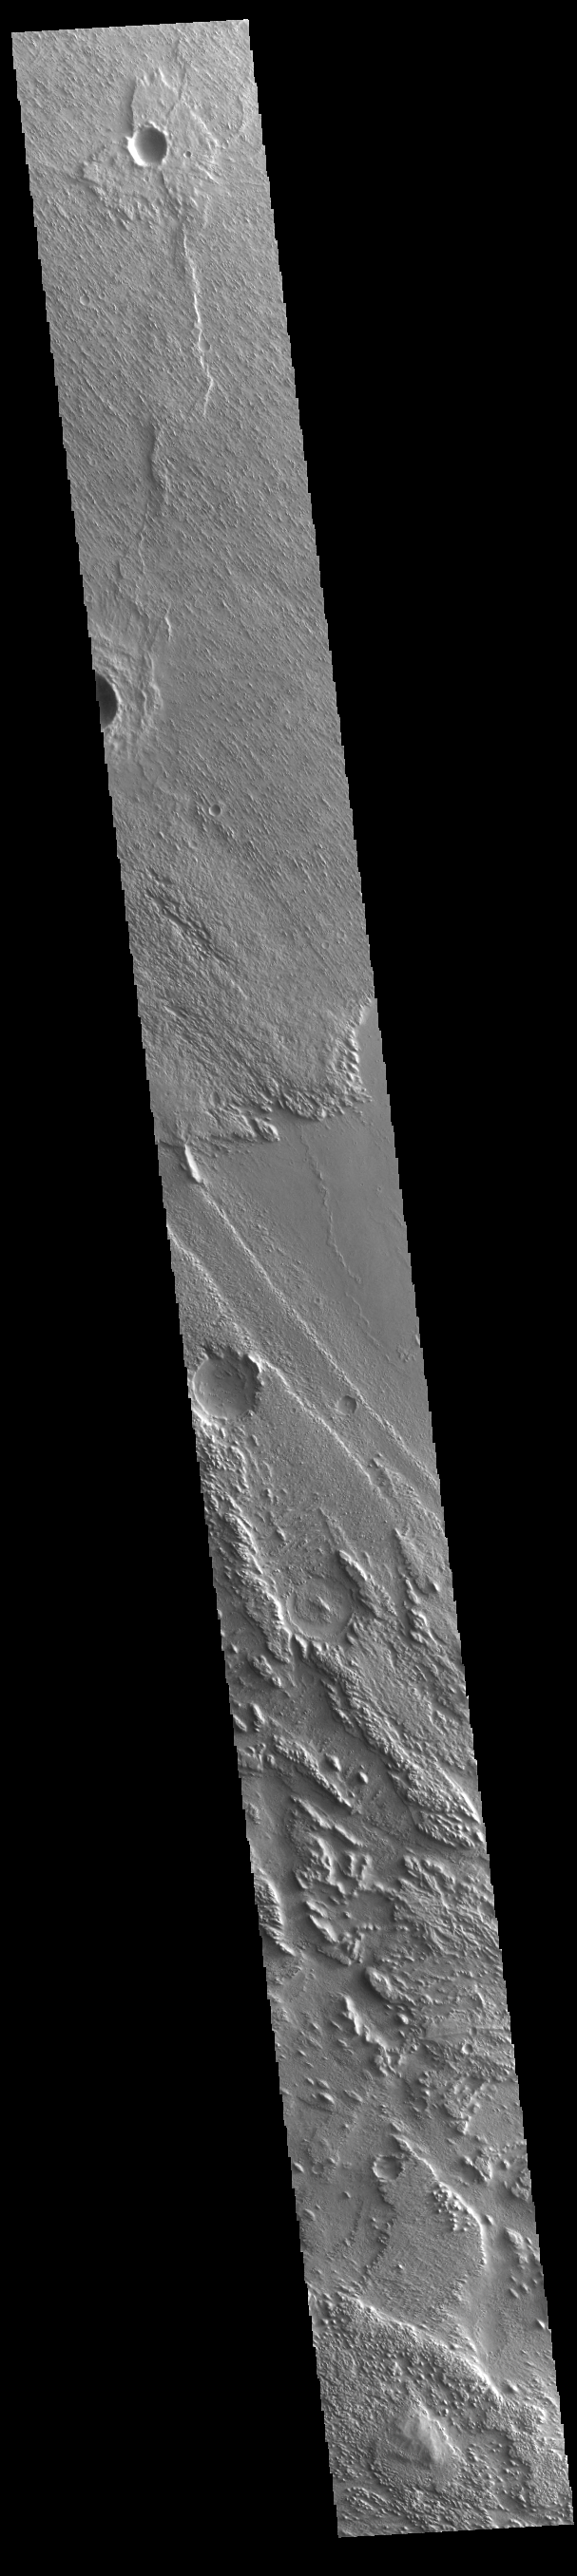

Aeolis Planum

Today’s VIS image shows part of Aeolis Planum. The surface in this region has been heavily eroded by wind action. In regions of poorly cemented surface materials it is possible to create large features due to just the action of the wind. The direction of the wind aligns with the ridges and valleys. The dominant wind direction in this region is southeast to northwest; however, other wind directions can occur within a localized region.

Credit: NASA/JPL-Caltech/ASU